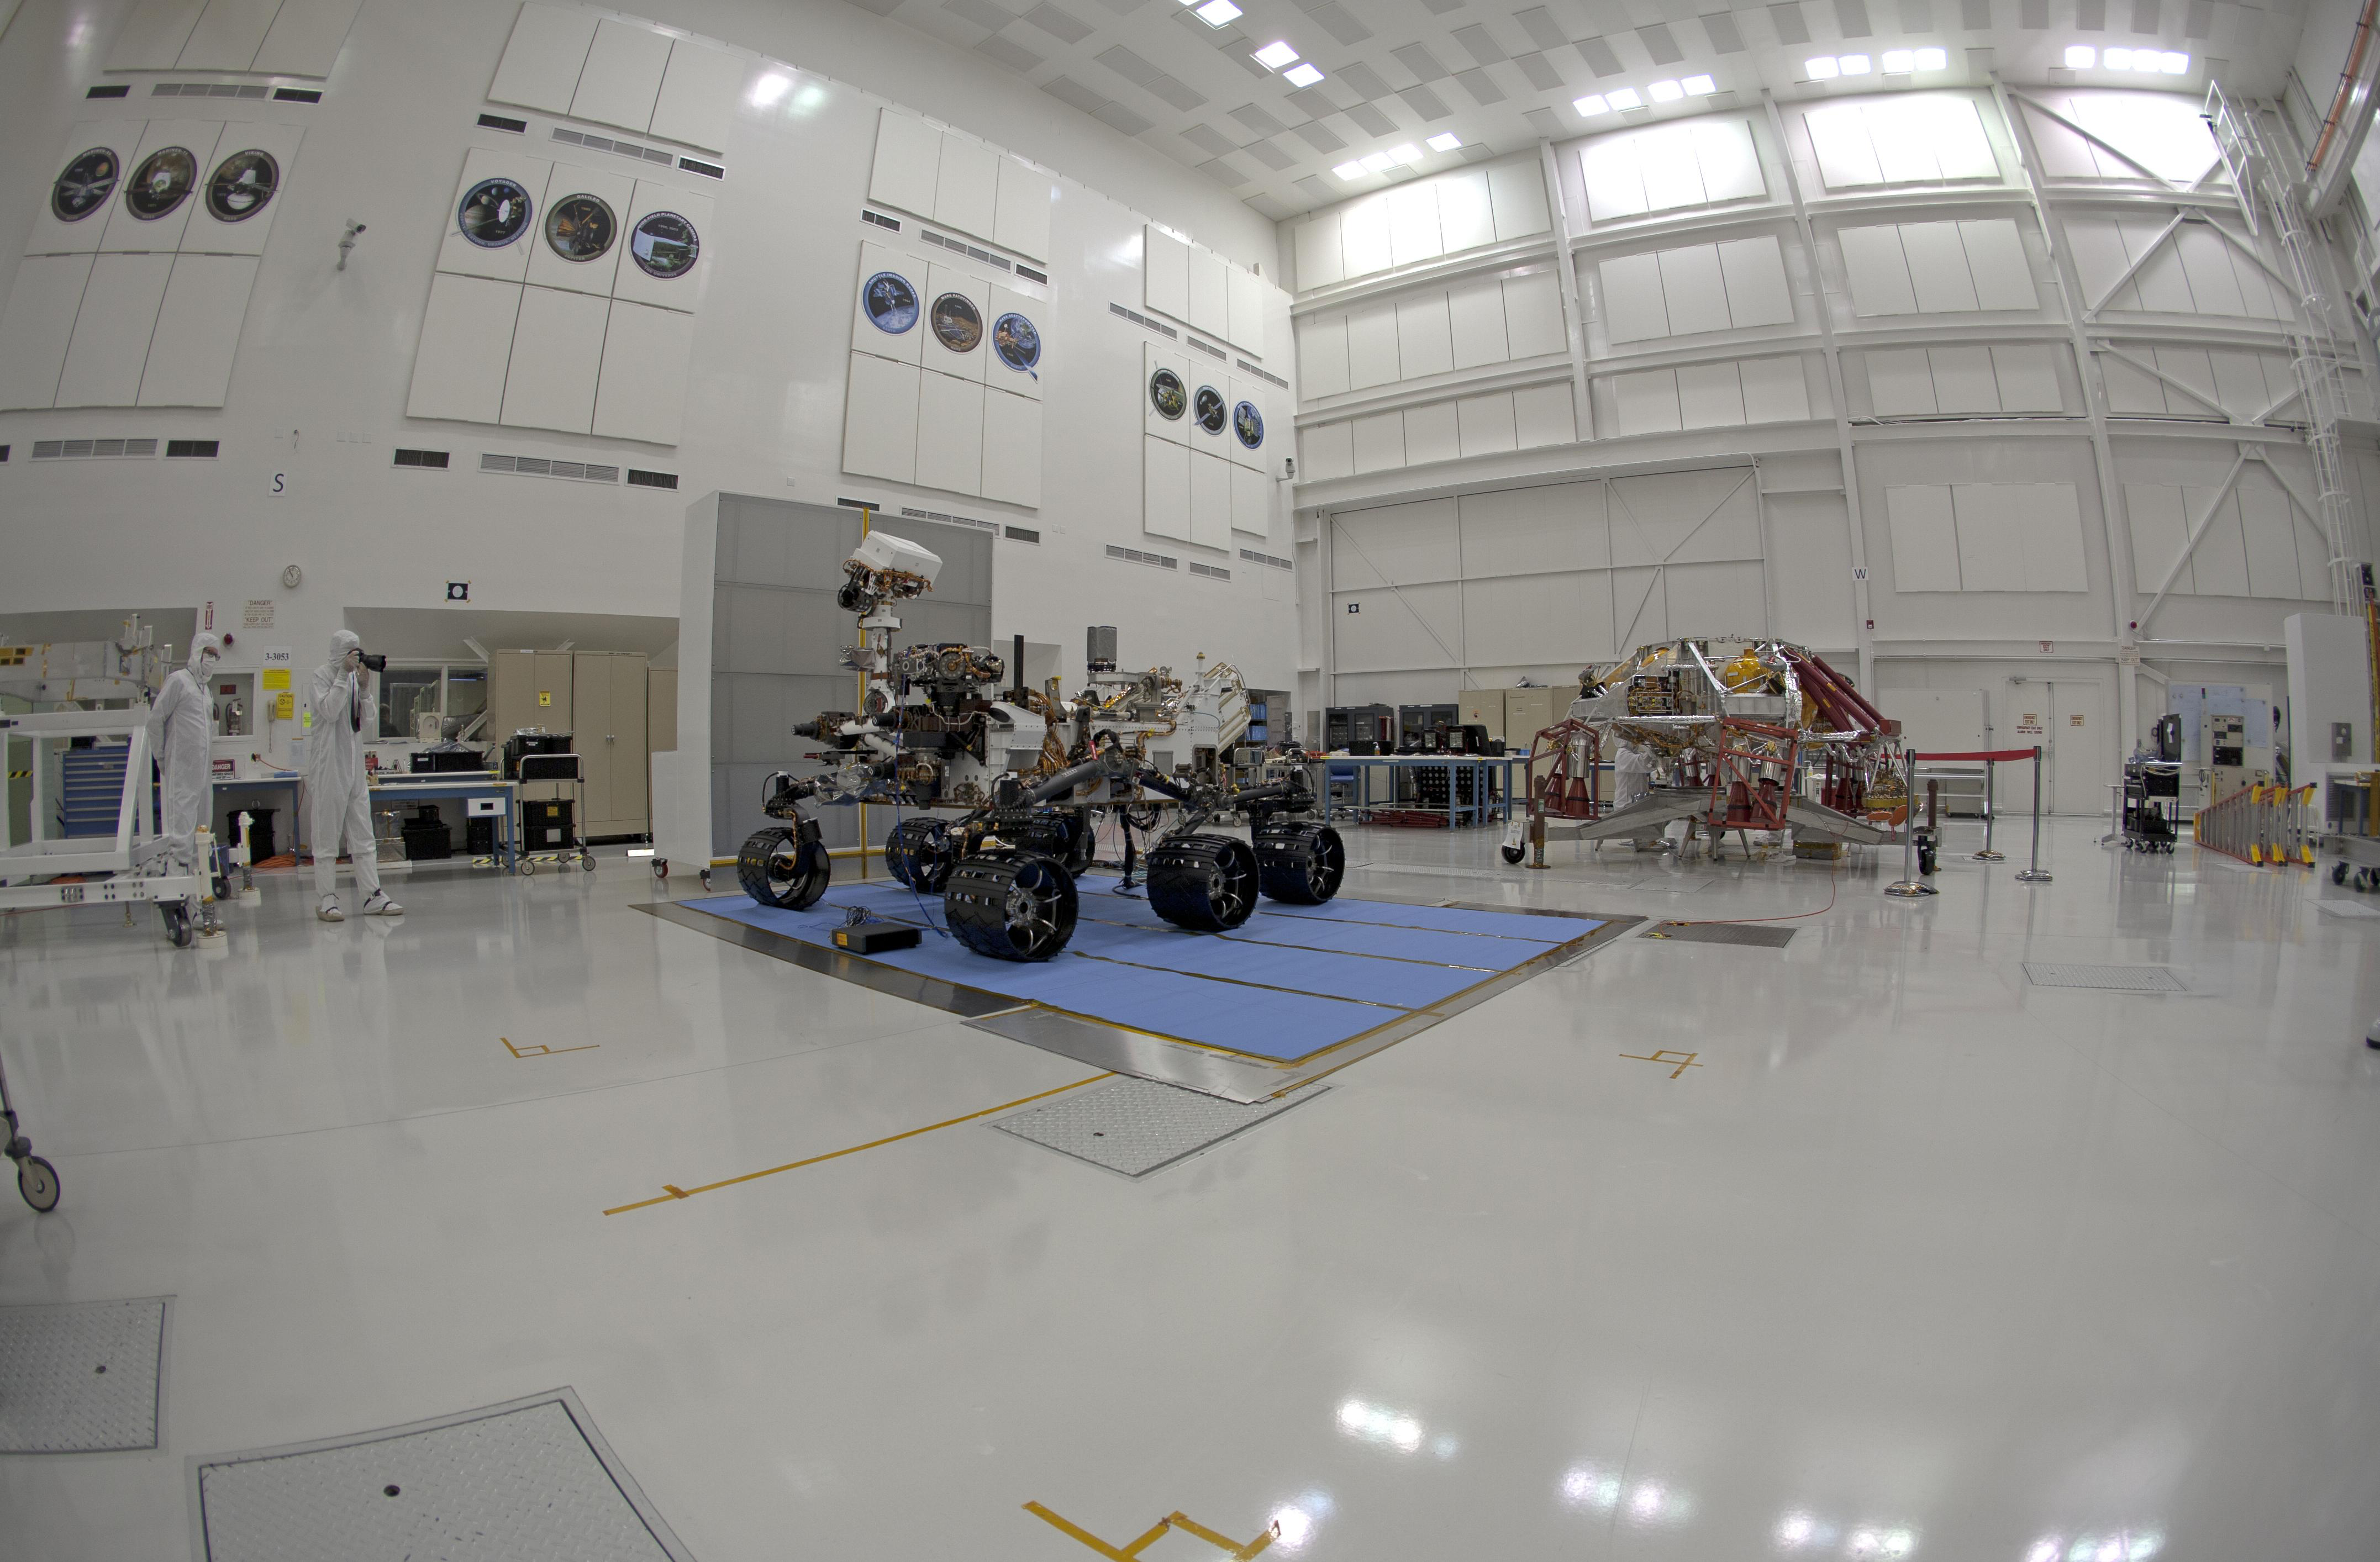

Stereo (Right) Fish-eye View of NASA’s Curiosity Rover and its Powered Descent Vehicle

NASA’s Curiosity rover and its powered descent vehicle pose for photographs prior to being integrated for launch at JPL’s Spacecraft Assembly Facility. Curiosity, the largest and most robust planetary rover ever built, will be able to navigate over obstacles 25 inches (65 centimeters) in height while exploring Gale Crater on Mars.

NASA’s Jet Propulsion Laboratory, a division of the California Institute of Technology, Pasadena, Calif., manages the Mars Science Laboratory Project for the NASA Science Mission Directorate, Washington.

Credit: NASA/JPL-Caltech